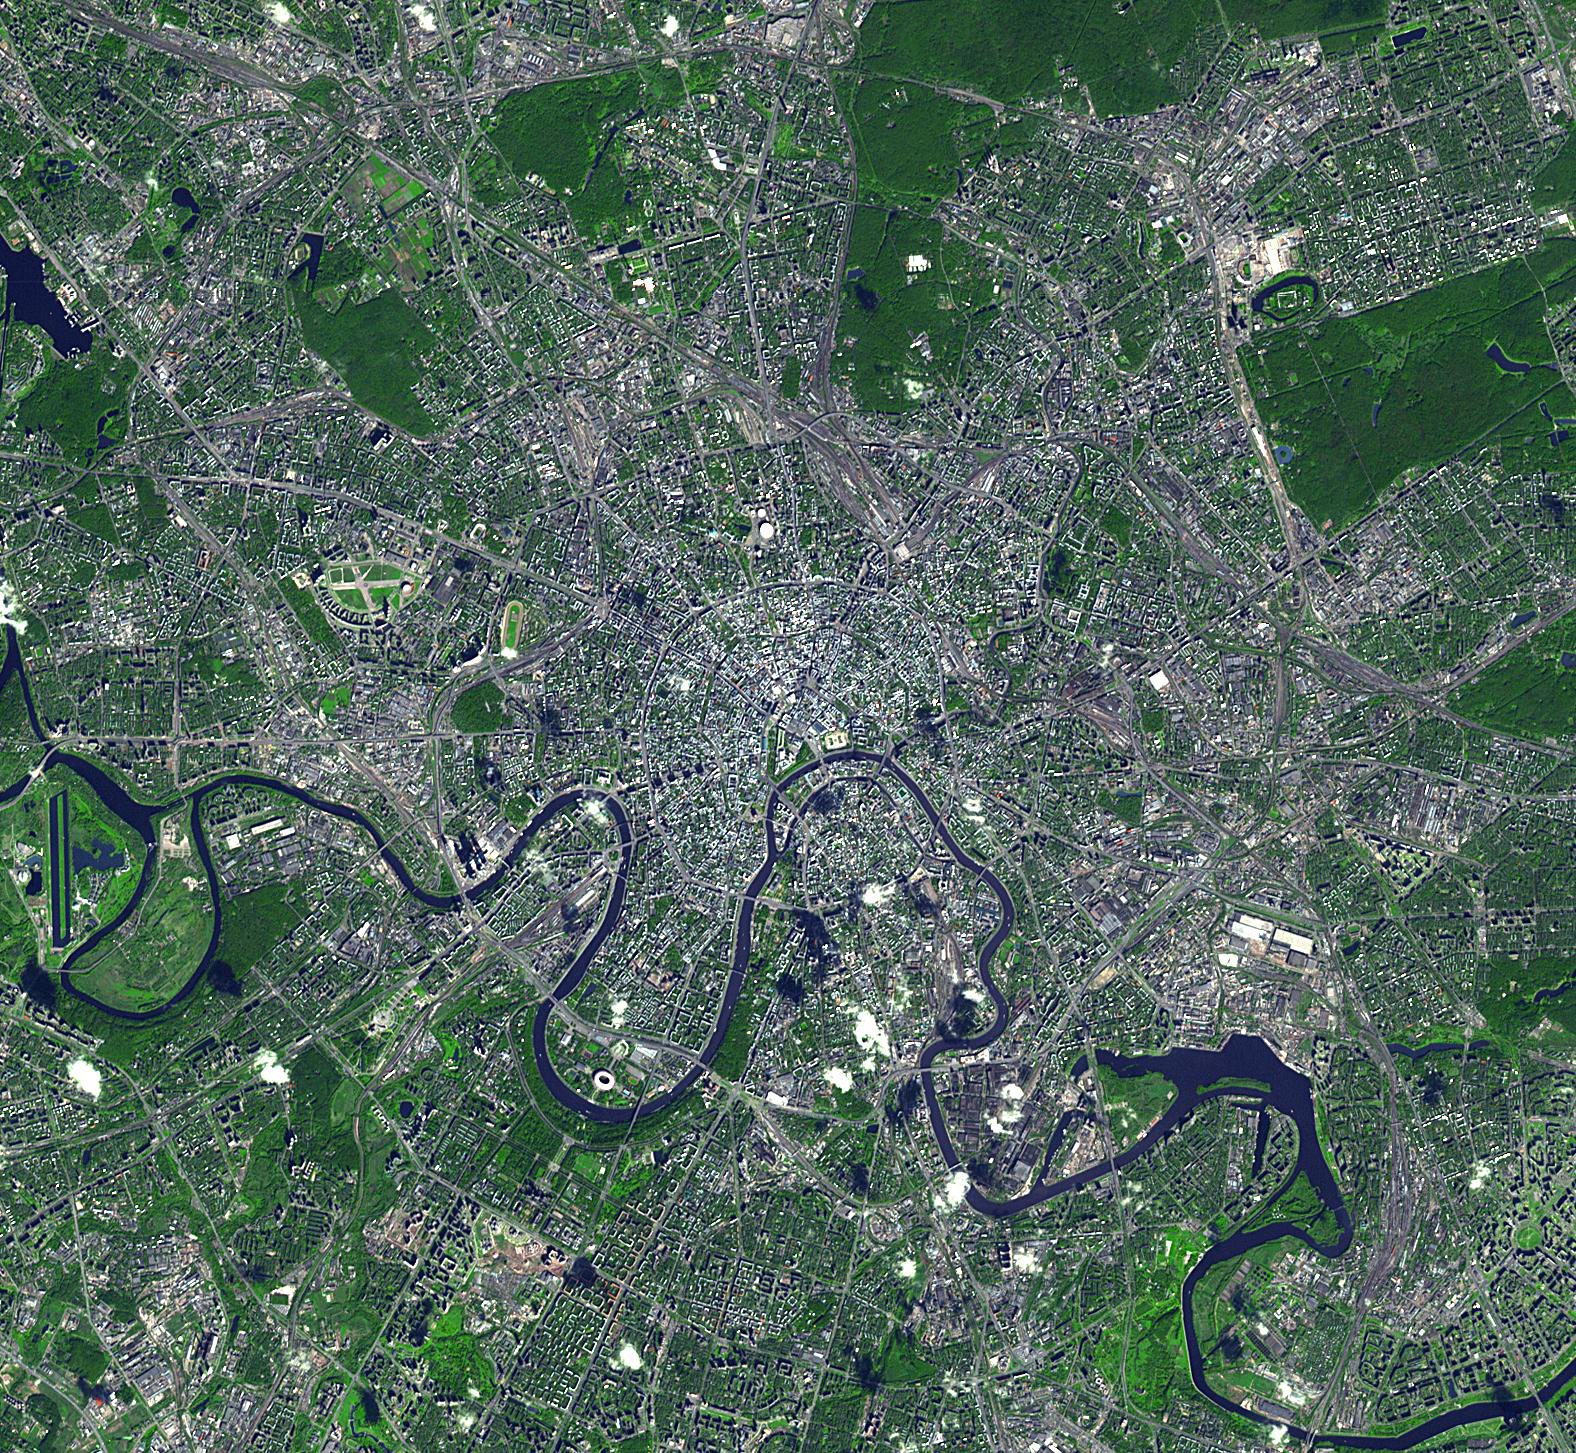

Moscow, Russia

Moscow is the capital city of Russia, the northernmost megacity in the world, the most populous city in Europe, and with a population of over 11,000,000, the 6th largest city proper in the world. From its origins in the 12th century, Moscow served as the capital of the medieval Grand Duchy of Moscow, the Tsardom of Russian and the Soviet Union. Strategically located on the Moskva River, Moscow is the site of the Kremlin, an ancient fortress that is now a World Heritage Site. The image was acquired September 25, 2010, covers an area of 21 x 23 km, and is located at 55.8 degrees north latitude, 37.7 degrees east longitude.

With its 14 spectral bands from the visible to the thermal infrared wavelength region and its high spatial resolution of 15 to 90 meters (about 50 to 300 feet), ASTER images Earth to map and monitor the changing surface of our planet. ASTER is one of five Earth-observing instruments launched Dec. 18, 1999, on Terra. The instrument was built by Japan’s Ministry of Economy, Trade and Industry. A joint U.S./Japan science team is responsible for validation and calibration of the instrument and data products.

The broad spectral coverage and high spectral resolution of ASTER provides scientists in numerous disciplines with critical information for surface mapping and monitoring of dynamic conditions and temporal change. Example applications are: monitoring glacial advances and retreats; monitoring potentially active volcanoes; identifying crop stress; determining cloud morphology and physical properties; wetlands evaluation; thermal pollution monitoring; coral reef degradation; surface temperature mapping of soils and geology; and measuring surface heat balance.

The U.S. science team is located at NASA’s Jet Propulsion Laboratory, Pasadena, Calif. The Terra mission is part of NASA’s Science Mission Directorate, Washington, D.C.

Credit: NASA/GSFC/METI/ERSDAC/JAROS, and U.S./Japan ASTER Science Team